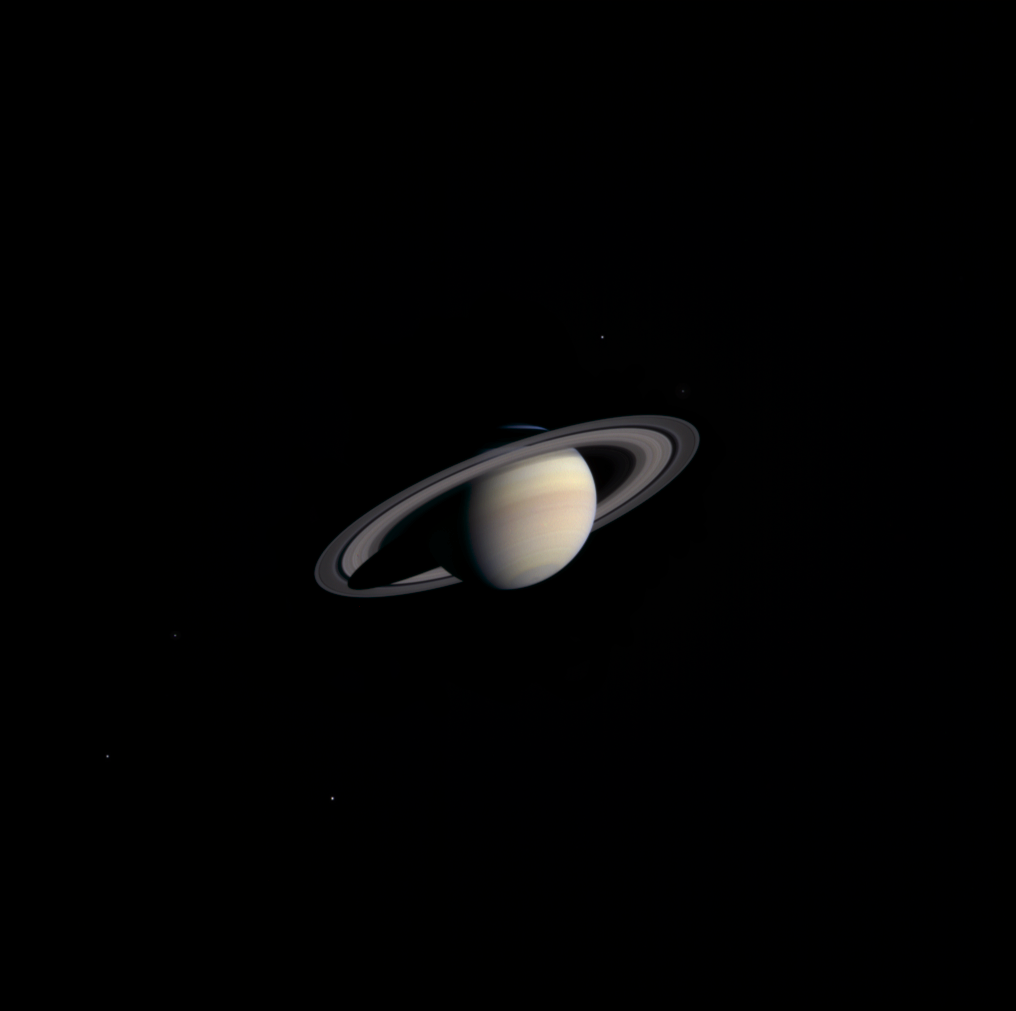

Looming Saturn

December 5, 2003

A cold, dusky Saturn looms in the distance in this striking, natural color view of the ringed planet and five of its icy satellites. This image was composed from exposures taken by Cassini’s narrow angle camera on Nov. 9, 2003, from a distance of 111.4 million kilometers (69.2 million miles). That is about three-fourths the distance of Earth from the Sun and 235 days from reaching Saturn. The smallest features visible here are about 668 kilometers (415 miles) across – a marked improvement over the last Cassini Saturn image released on Nov. 1, 2002. New features such as intricate cloud patterns and small moons near the rings should become visible over the next several months as the spacecraft speeds toward its destination.

Some details within Saturn’s massive ring system are already visible. Structure is evident in the B ring, the middle and brightest of Saturn’s three main rings. The 4,800 kilometer (2,980 mile)-wide Cassini Division is the distinctive dark, central band that separates the outermost A ring from the brighter B ring. Interestingly, the outer edge of the B ring is maintained by a strong gravitational resonance with the moon Mimas, also visible in this image. The 325-kilometer (200 -mile) wide Encke gap in the A ring, near the outer edge of the ring system, is also visible, as is the fainter C ring, interior to the B ring.

Saturn’s multi-banded, multi-hued atmosphere is also apparent at this distance. In the southern polar region, a dusky haze is visible, grayer than the light-brown at middle latitudes. Most of Saturn’s northern hemisphere is in shadow of the rings, with the exception of a small sliver visible on the limb. Five Saturnian satellites can also be seen in this image. The brightness of these bodies has been increased three- to five-fold to enhance visibility. The satellites are, on the left, from brightest to faintest, Rhea, Dione, and Enceladus, and on the right, from brightest to faintest, Tethys and Mimas.

Cassini will enter Saturn orbit on July 1, 2004. For more information, see the Cassini Project home page at http://saturn.jpl.nasa.gov and the Cassini imaging team home page, http://ciclops.org. The imaging team is based at the Space Science Institute, Boulder, Colo.

The Cassini-Huygens mission is a cooperative project of NASA, the European Space Agency and the Italian Space Agency. The Jet Propulsion Laboratory, a division of the California Institute of Technology in Pasadena, manages the Cassini mission for NASA’s Office of Space Science, Washington, D.C.

Credit: NASA/JPL/Space Science Institute